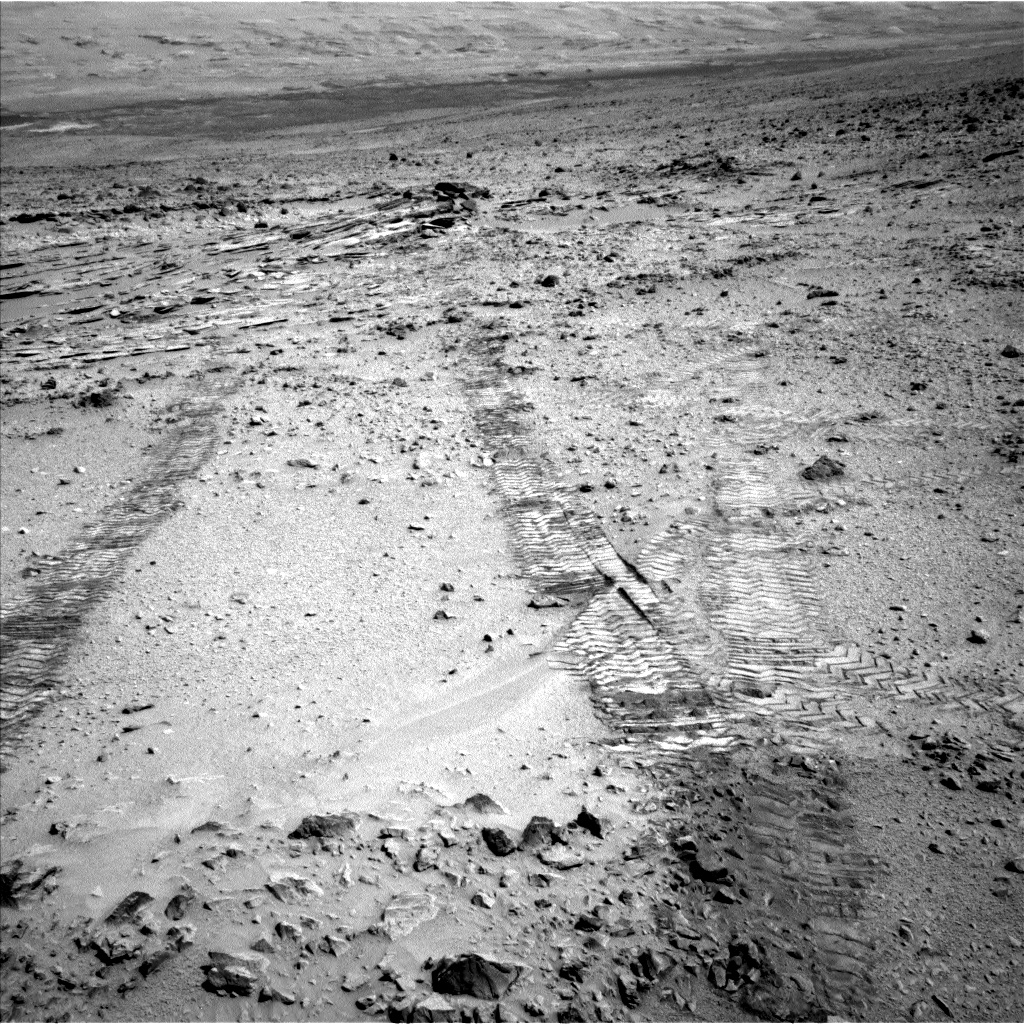

First Leg of Long Trek Toward Mount Sharp

This view from the left Navigation Camera (Navcam) of NASA’s Mars Rover Curiosity looks back at wheel tracks made during the first drive away from the last science target in the “Glenelg” area. The drive commenced a long trek toward the mission’s long-term destination: Mount Sharp. Curiosity drove 59 feet (18 meters) on the 324th Martian day, or sol, of the rover’s work on Mars. It took this image that same sol, looking back toward the target sedimentary outcrop called “Shaler.” Wheel tracks in the right foreground of the image were left by Curiosity’s earlier passage through this area on its way toward Glenelg targets seven months earlier.

The trek to the entry point for lower layers of Mount Sharp, about 5 miles (8 kilometers) away, will take many months. While working at targets near Shaler in the “Glenelg” area during the first half of 2013, Curiosity found evidence of a past Martian environment with conditions favorable for microbial life. The mission’s main destination remains the lower layers of Mount Sharp, where researchers anticipate finding evidence about how the ancient Martian environment changed and evolved.

NASA’s Jet Propulsion Laboratory, a division of the California Institute of Technology, Pasadena, manages the Mars Science Laboratory Project for NASA’s Science Mission Directorate, Washington. JPL designed and built the project’s Curiosity rover.

Credit: NASA/JPL-Caltech